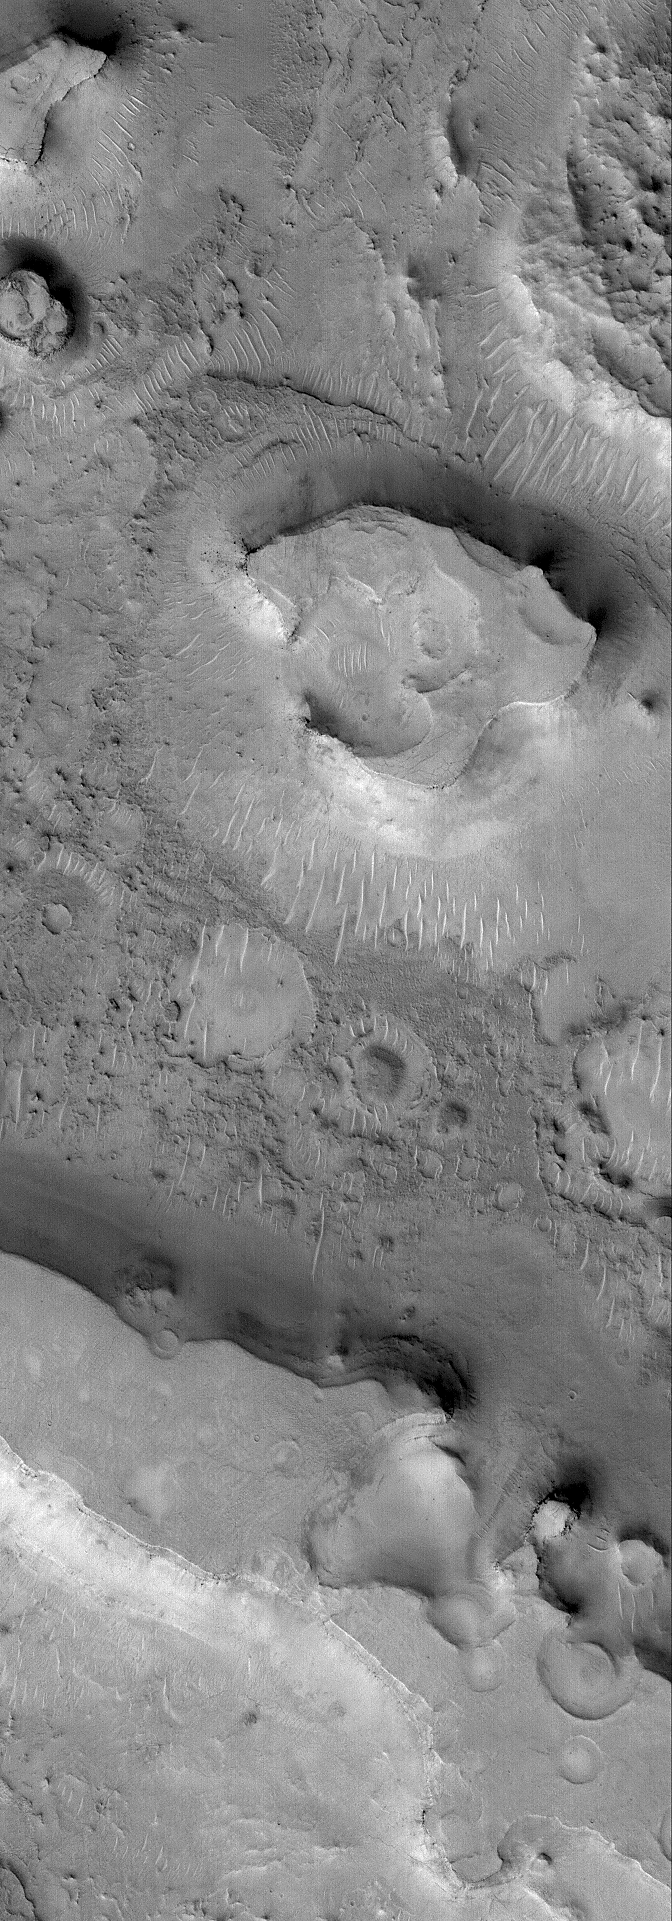

East Arabia Scene

23 October 2005
This Mars Global Surveyor (MGS) Mars Orbiter Camera (MOC) image shows mesas in northeastern Arabia Terra. This heavily-cratered region of Mars has been severely eroded, although very little evidence regarding the erosive processes has been preserved.

Location near: 26.9°N, 293.5°W
Image width: width: ~3 km (~1.9 mi)
Illumination from: lower left
Season: Northern Autumn

Credit: NASA/JPL/Malin Space Science Systems